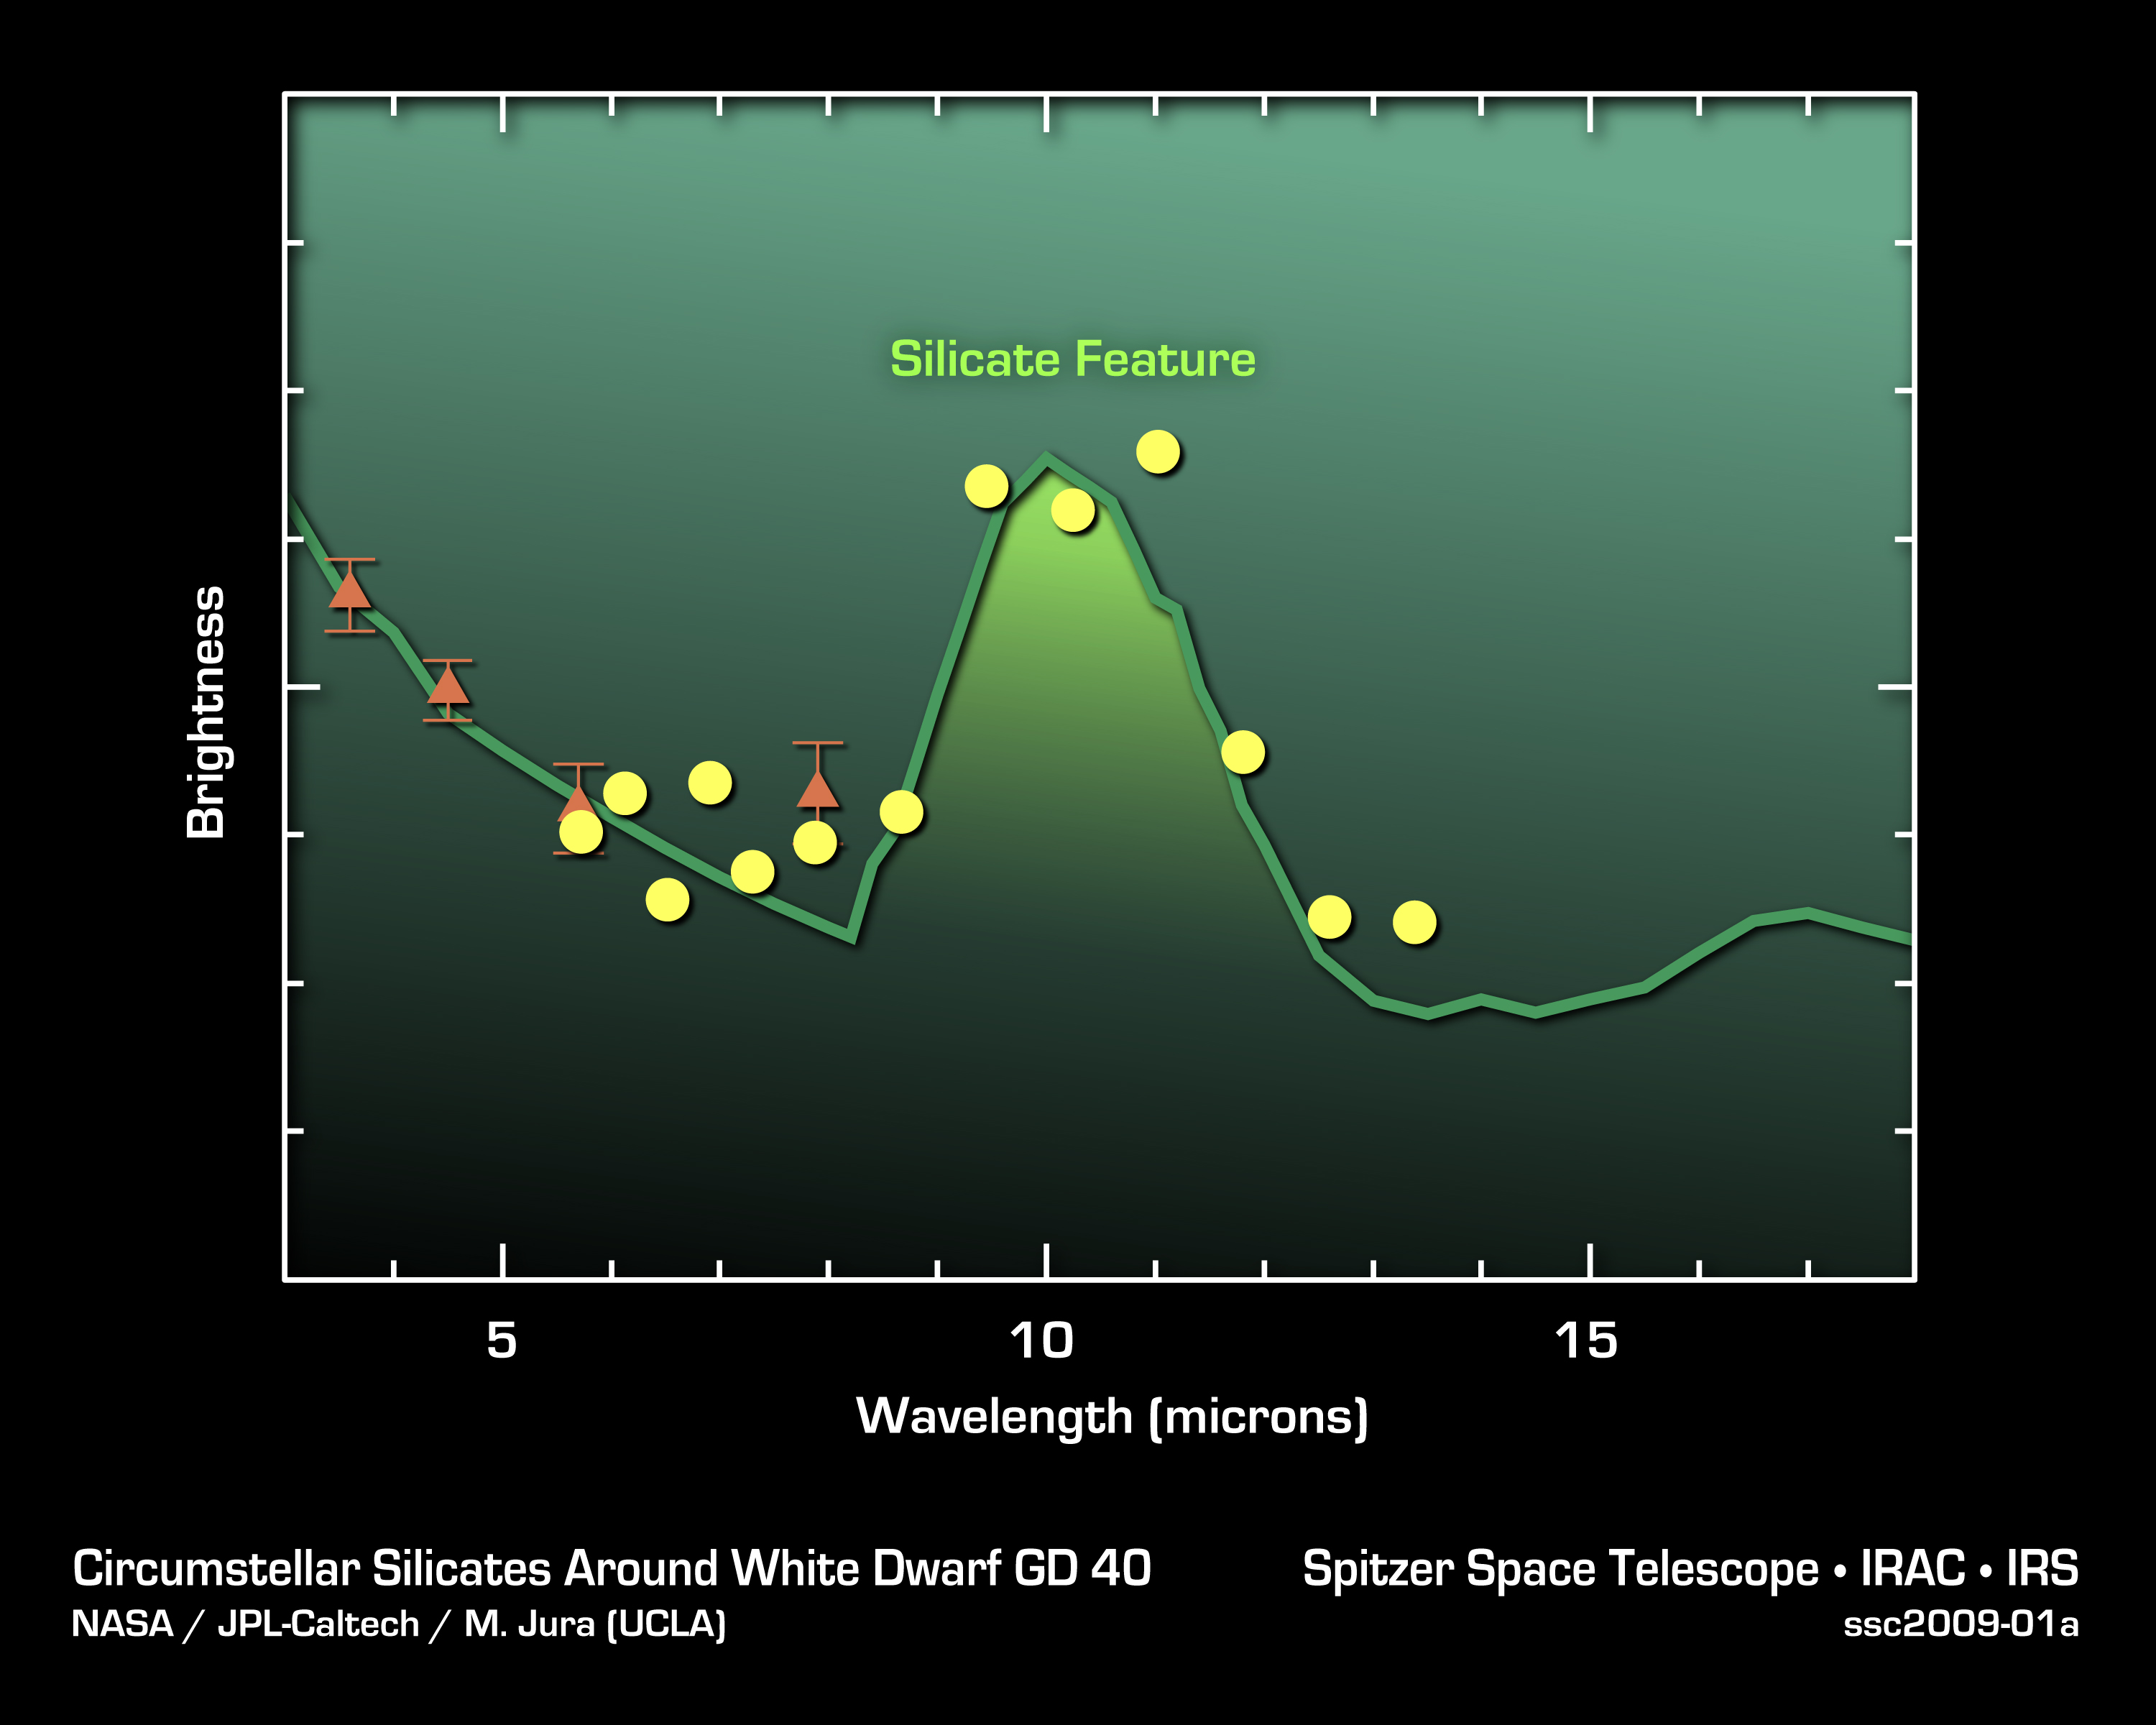

Silicates in Alien Asteroids

This plot of data from NASA’s Spitzer Space Telescopes shows that asteroid dust around a dead “white dwarf” star contains silicates—a common mineral on Earth. The data were taken primarily by Spitzer’s infrared spectrograph, an instrument that breaks light apart into its basic constituents. The yellow dots show averaged data from the spectrograph, while the orange triangles show older data from Spitzer’s infrared array camera. The white dwarf is called GD 40.

Credit: NASA/JPL-Caltech